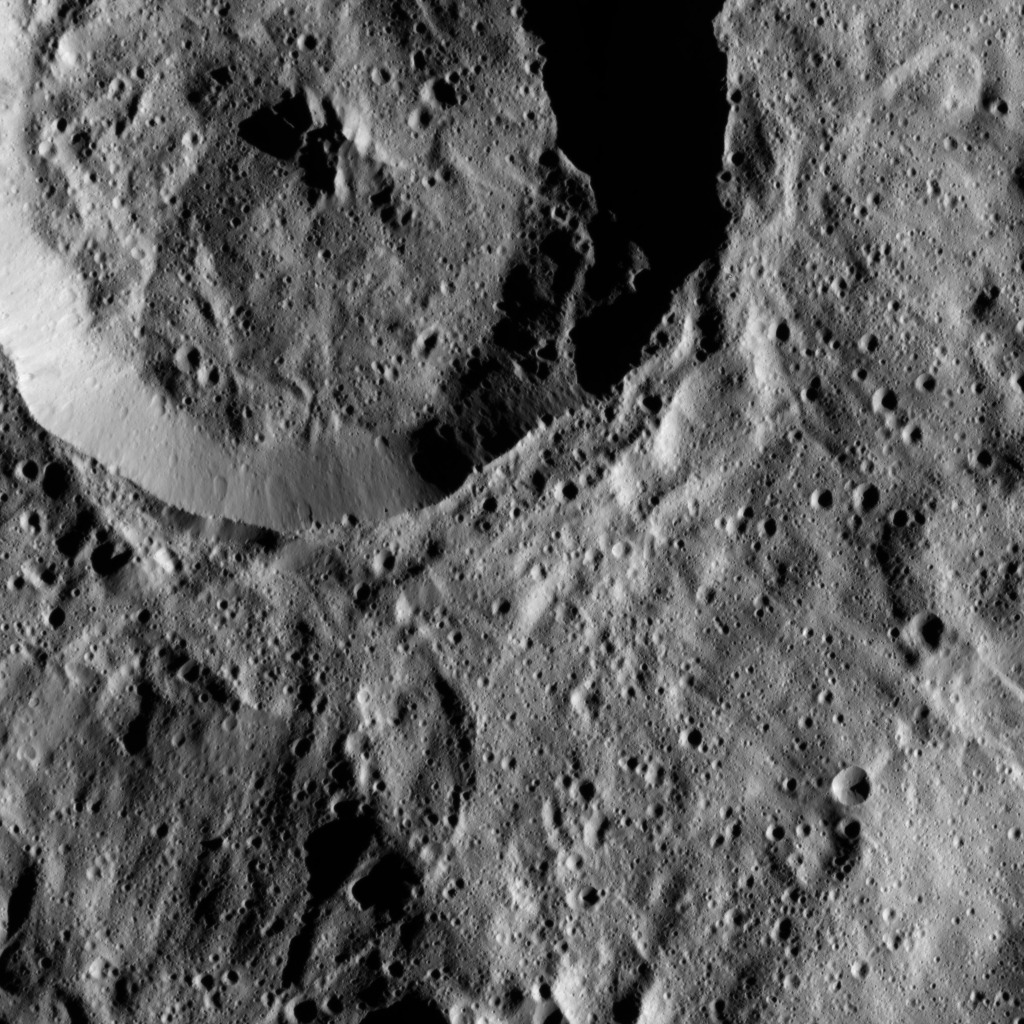

Dawn LAMO Image 104

This picture shows a crater in the southern hemisphere of Ceres with a complex of central peaks.

The view is centered at approximately 55 degrees south latitude, 205 degrees east longitude. NASA’s Dawn spacecraft took this image on April 18, 2016, from its low-altitude mapping orbit, at a distance of about 240 miles (385 kilometers) above the surface. The image resolution is 120 feet (35 meters) per pixel.

Dawn’s mission is managed by JPL for NASA’s Science Mission Directorate in Washington. Dawn is a project of the directorate’s Discovery Program, managed by NASA’s Marshall Space Flight Center in Huntsville, Alabama. UCLA is responsible for overall Dawn mission science. Orbital ATK, Inc., in Dulles, Virginia, designed and built the spacecraft. The German Aerospace Center, the Max Planck Institute for Solar System Research, the Italian Space Agency and the Italian National Astrophysical Institute are international partners on the mission team.

Credit: NASA/JPL-Caltech/UCLA/MPS/DLR/IDA